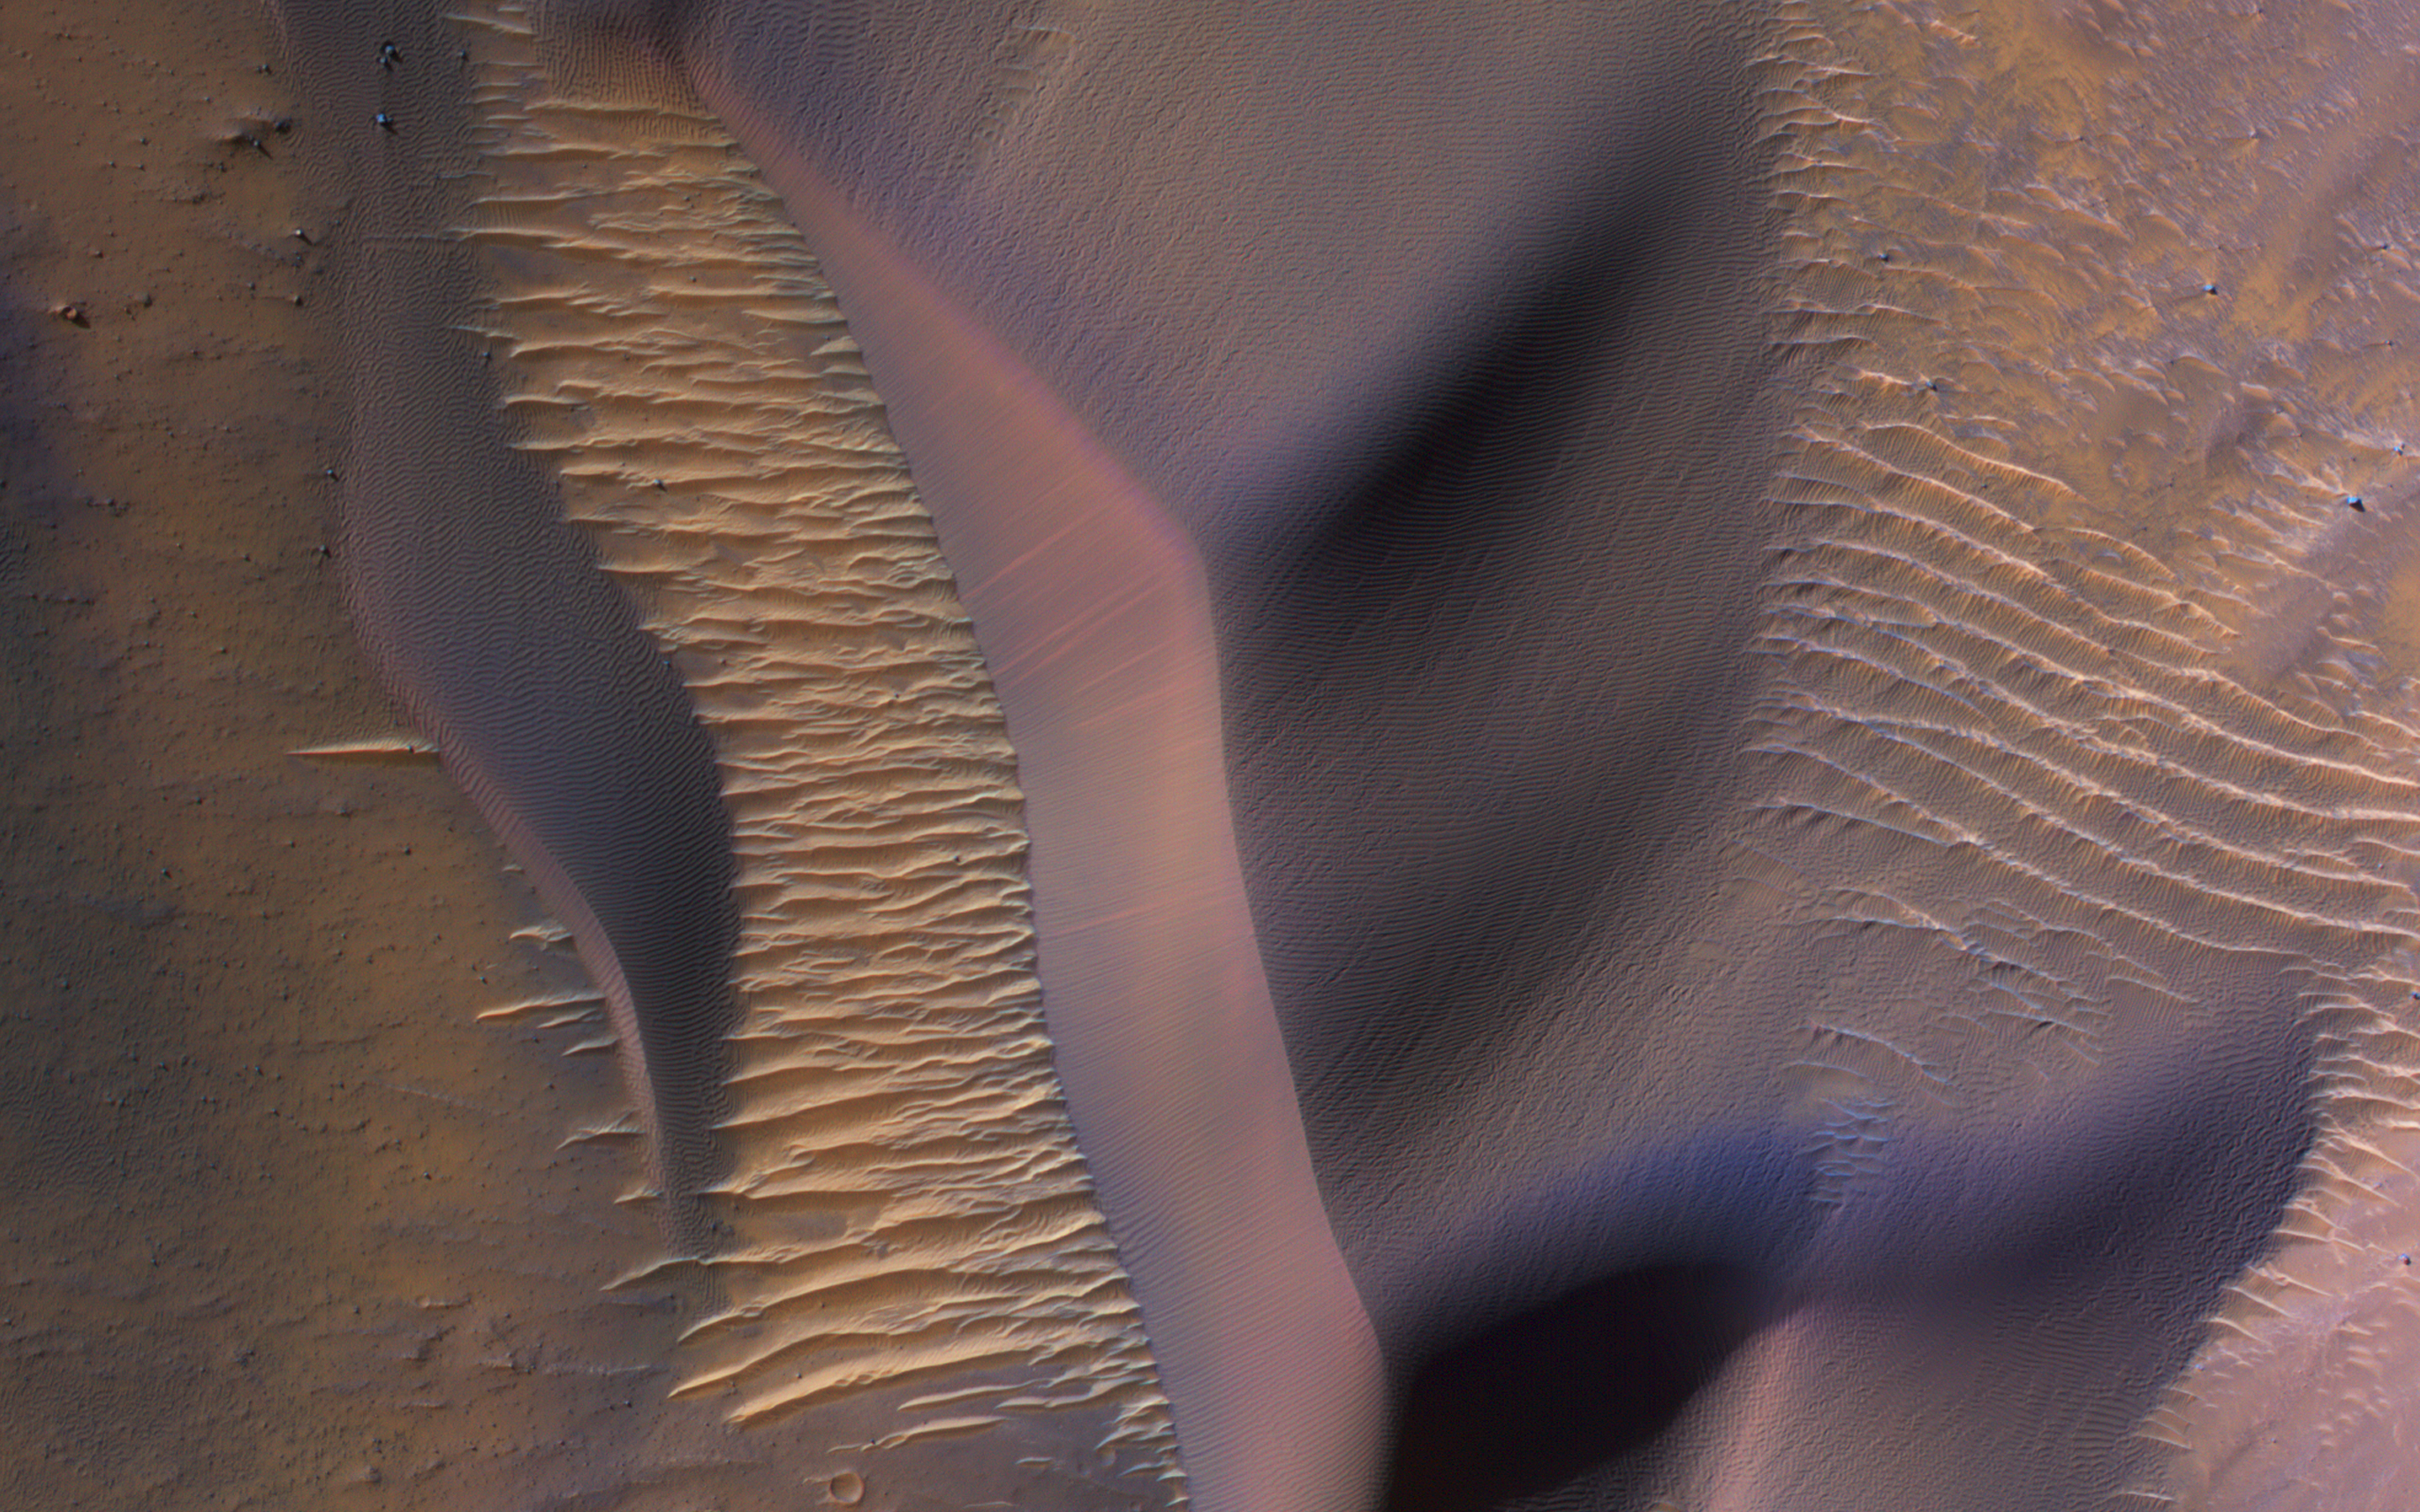

Dunes in Nectaris Montes

The map is projected here at a scale of 50 centimeters (19.7 inches) per pixel.
[The original image scale is 52.4 centimeters (20.6 inches) per pixel (with 2 x 2 binning); objects on the order of 157 centimeters (62.8 inches) across are resolved.] North is up.
This image from NASA’s Mars Reconnaissance Orbiter (MRO) shows some of these on the slopes of Nectaris Montes within Coprates Chasma. Sand dunes in Valles Marineris can be impressive in size, with steep slopes that seem to climb and descend.

The brighter bedforms are inactive while the bigger dunes move over the landscape, burying and exhuming the surface.

This is a stereo pair with ESP_054029_1650.

The University of Arizona, Tucson, operates HiRISE, which was built by Ball Aerospace & Technologies Corp., Boulder, Colorado. NASA’s Jet Propulsion Laboratory, a division of Caltech in Pasadena, California, manages the Mars Reconnaissance Orbiter Project for NASA’s Science Mission Directorate, Washington.

Credit: NASA/JPL-Caltech/Univ. of Arizona